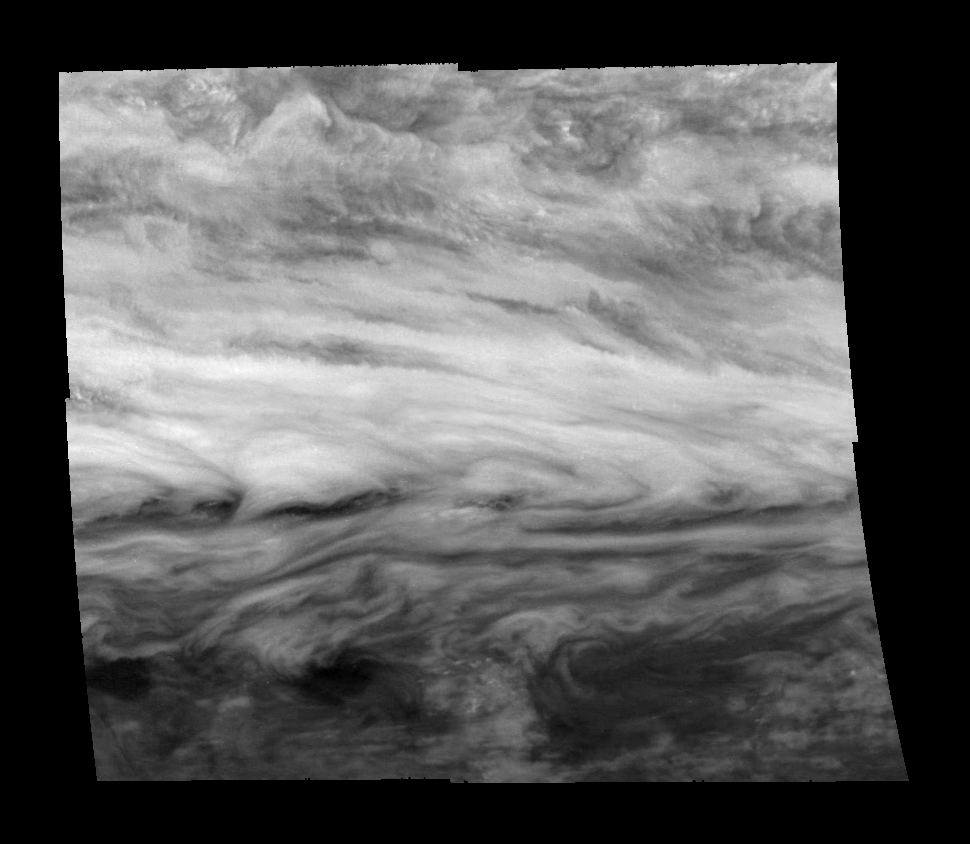

Jupiter’s Belt-Zone Boundary (Methane filter, 732 nm)

Mosaic of a belt-zone boundary near Jupiter’s equator. The images that make up the four quadrants of this mosaic were taken within a few minutes of each other and show Jupiter’s appearance at 732 nanometers (nm). Sunlight at 732 nm is weakly absorbed by atmospheric methane. This absorption lowers the total amount of scattered light detected by the Galileo spacecraft while enhancing the fraction that comes from higher in Jupiter’s atmosphere where less methane is present. The features of the lower ammonia cloud deck that are seen at 756 nm remain visible, but features in the higher, diffuse cloud are made more apparent.

The bowed shape of the clouds in the center of the image is created by a combination of stretching in the eastward direction by strong winds and stretching in the north-south direction by weaker winds. The precise shape of the bow and the eastward wind speeds can be measured. The north-south wind speeds, too small to be directly measured, then can be calculated. These images may provide the first indirect measurement of Jupiter’s north-south winds.

The Jet Propulsion Laboratory, Pasadena, CA manages the mission for NASA’s Office of Space Science, Washington, DC.

Credit: NASA/JPL-Caltech